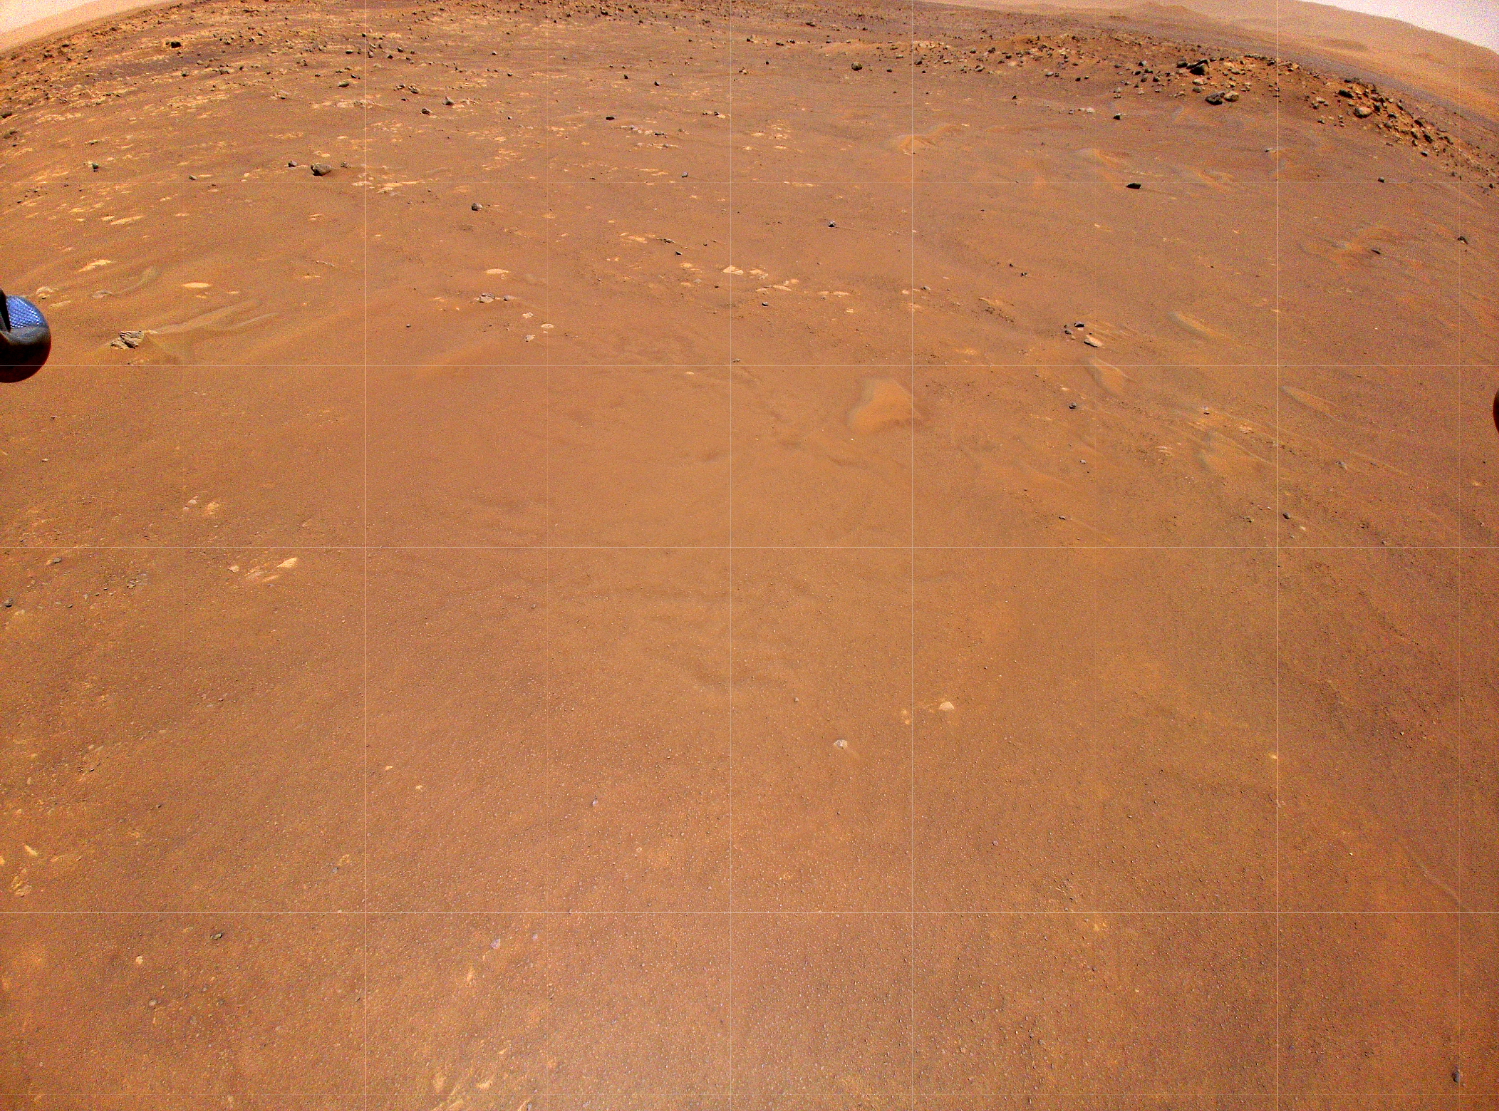

Ingenuity’s Color Camera Spies Helicopter’s New Airfield

NASA’s Ingenuity Mars Helicopter took this color image during its fourth flight, on April 30, 2021. “Airfield B,” its new landing site, can be seen below. The helicopter will seek to set down there on its fifth flight attempt. An unannotated version of the image has also been provided.

The Ingenuity Mars Helicopter was built by JPL, which also manages the technology demonstration project for NASA Headquarters. It is supported by NASA’s Science, Aeronautics Research, and Space Technology mission directorates. NASA’s Ames Research Center in California’s Silicon Valley, and NASA’s Langley Research Center in Hampton, Virginia, provided significant flight performance analysis and technical assistance during Ingenuity’s development. AeroVironment Inc., Qualcomm, and SolAero also provided design assistance and major vehicle components. Lockheed Martin Space designed and manufactured the Mars Helicopter Delivery System.

Credit: NASA/JPL-Caltech